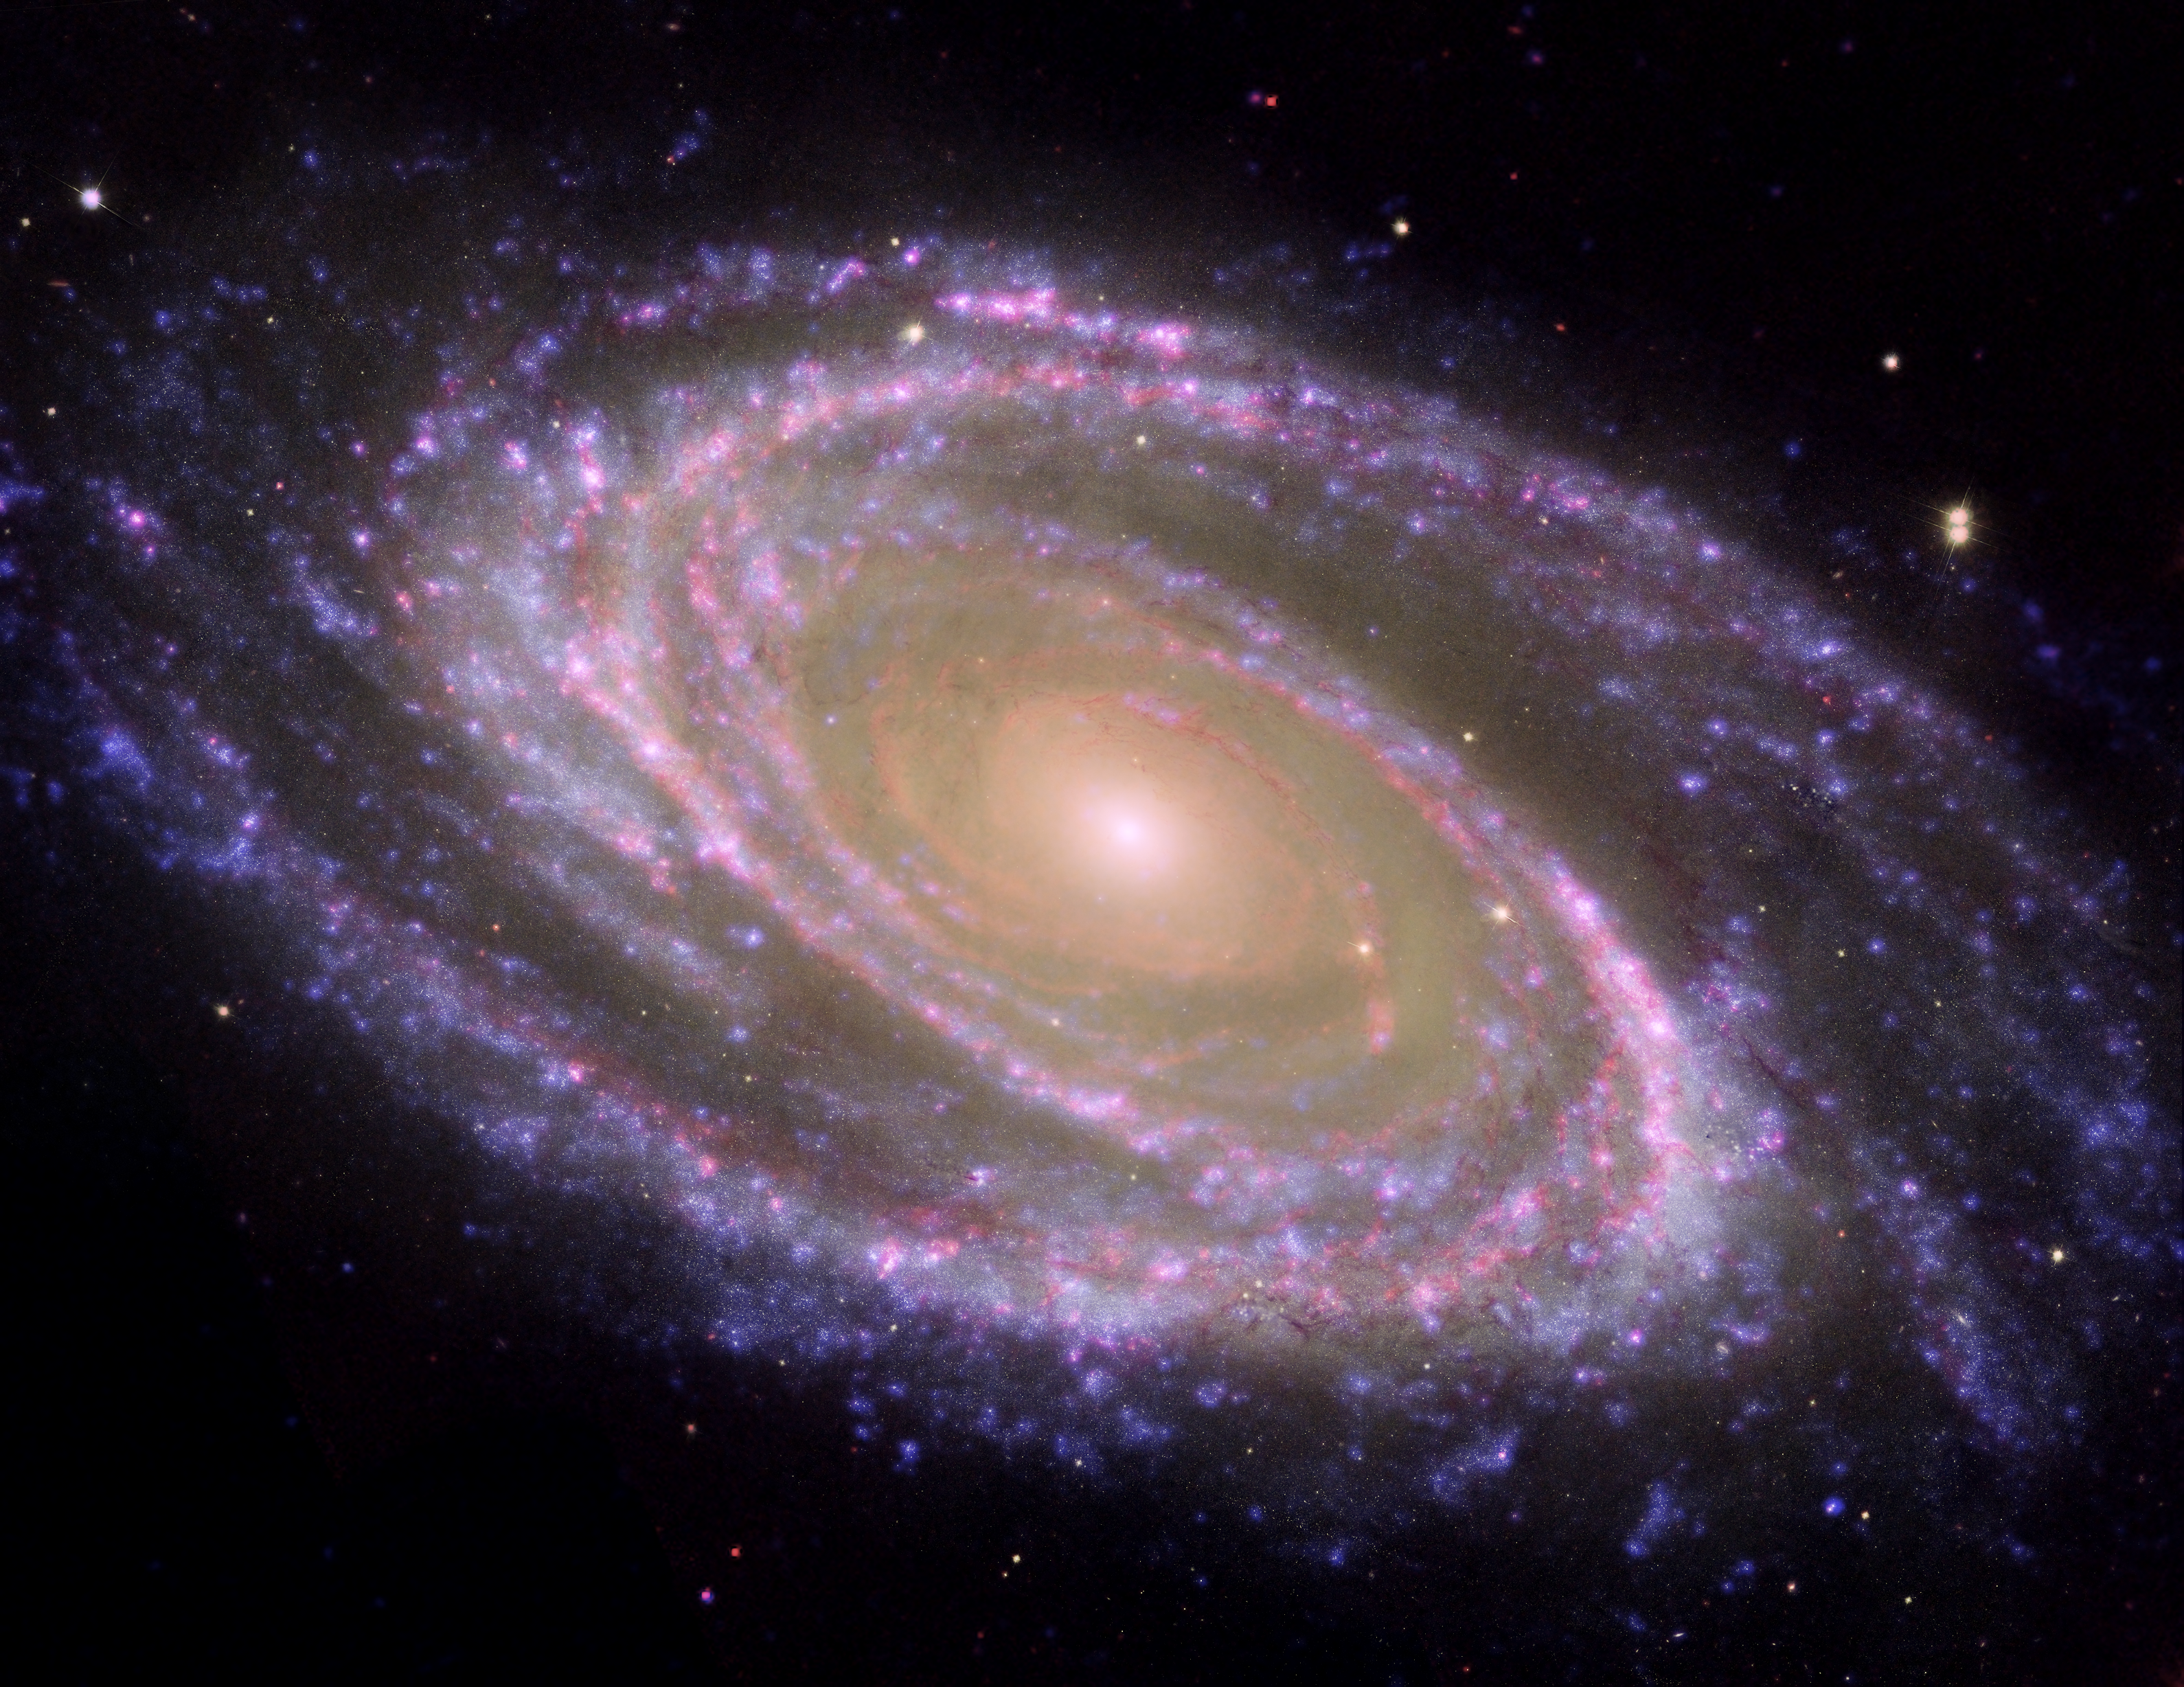

M81 Galaxy is Pretty in Pink

The perfectly picturesque spiral galaxy known as Messier 81, or M81, looks sharp in this new composite from NASA’s Spitzer and Hubble space telescopes and NASA’s Galaxy Evolution Explorer. M81 is a “grand design” spiral galaxy, which means its elegant arms curl all the way down into its center. It is located about 12 million light-years away in the Ursa Major constellation and is one of the brightest galaxies that can be seen from Earth through telescopes.

The colors in this picture represent a trio of light wavelengths: blue is ultraviolet light captured by the Galaxy Evolution Explorer; yellowish white is visible light seen by Hubble; and red is infrared light detected by Spitzer. The blue areas show the hottest, youngest stars, while the reddish-pink denotes lanes of dust that line the spiral arms. The orange center is made up of older stars.

Credit: NASA/JPL-Caltech/ESA/Harvard-Smithsonian CfA